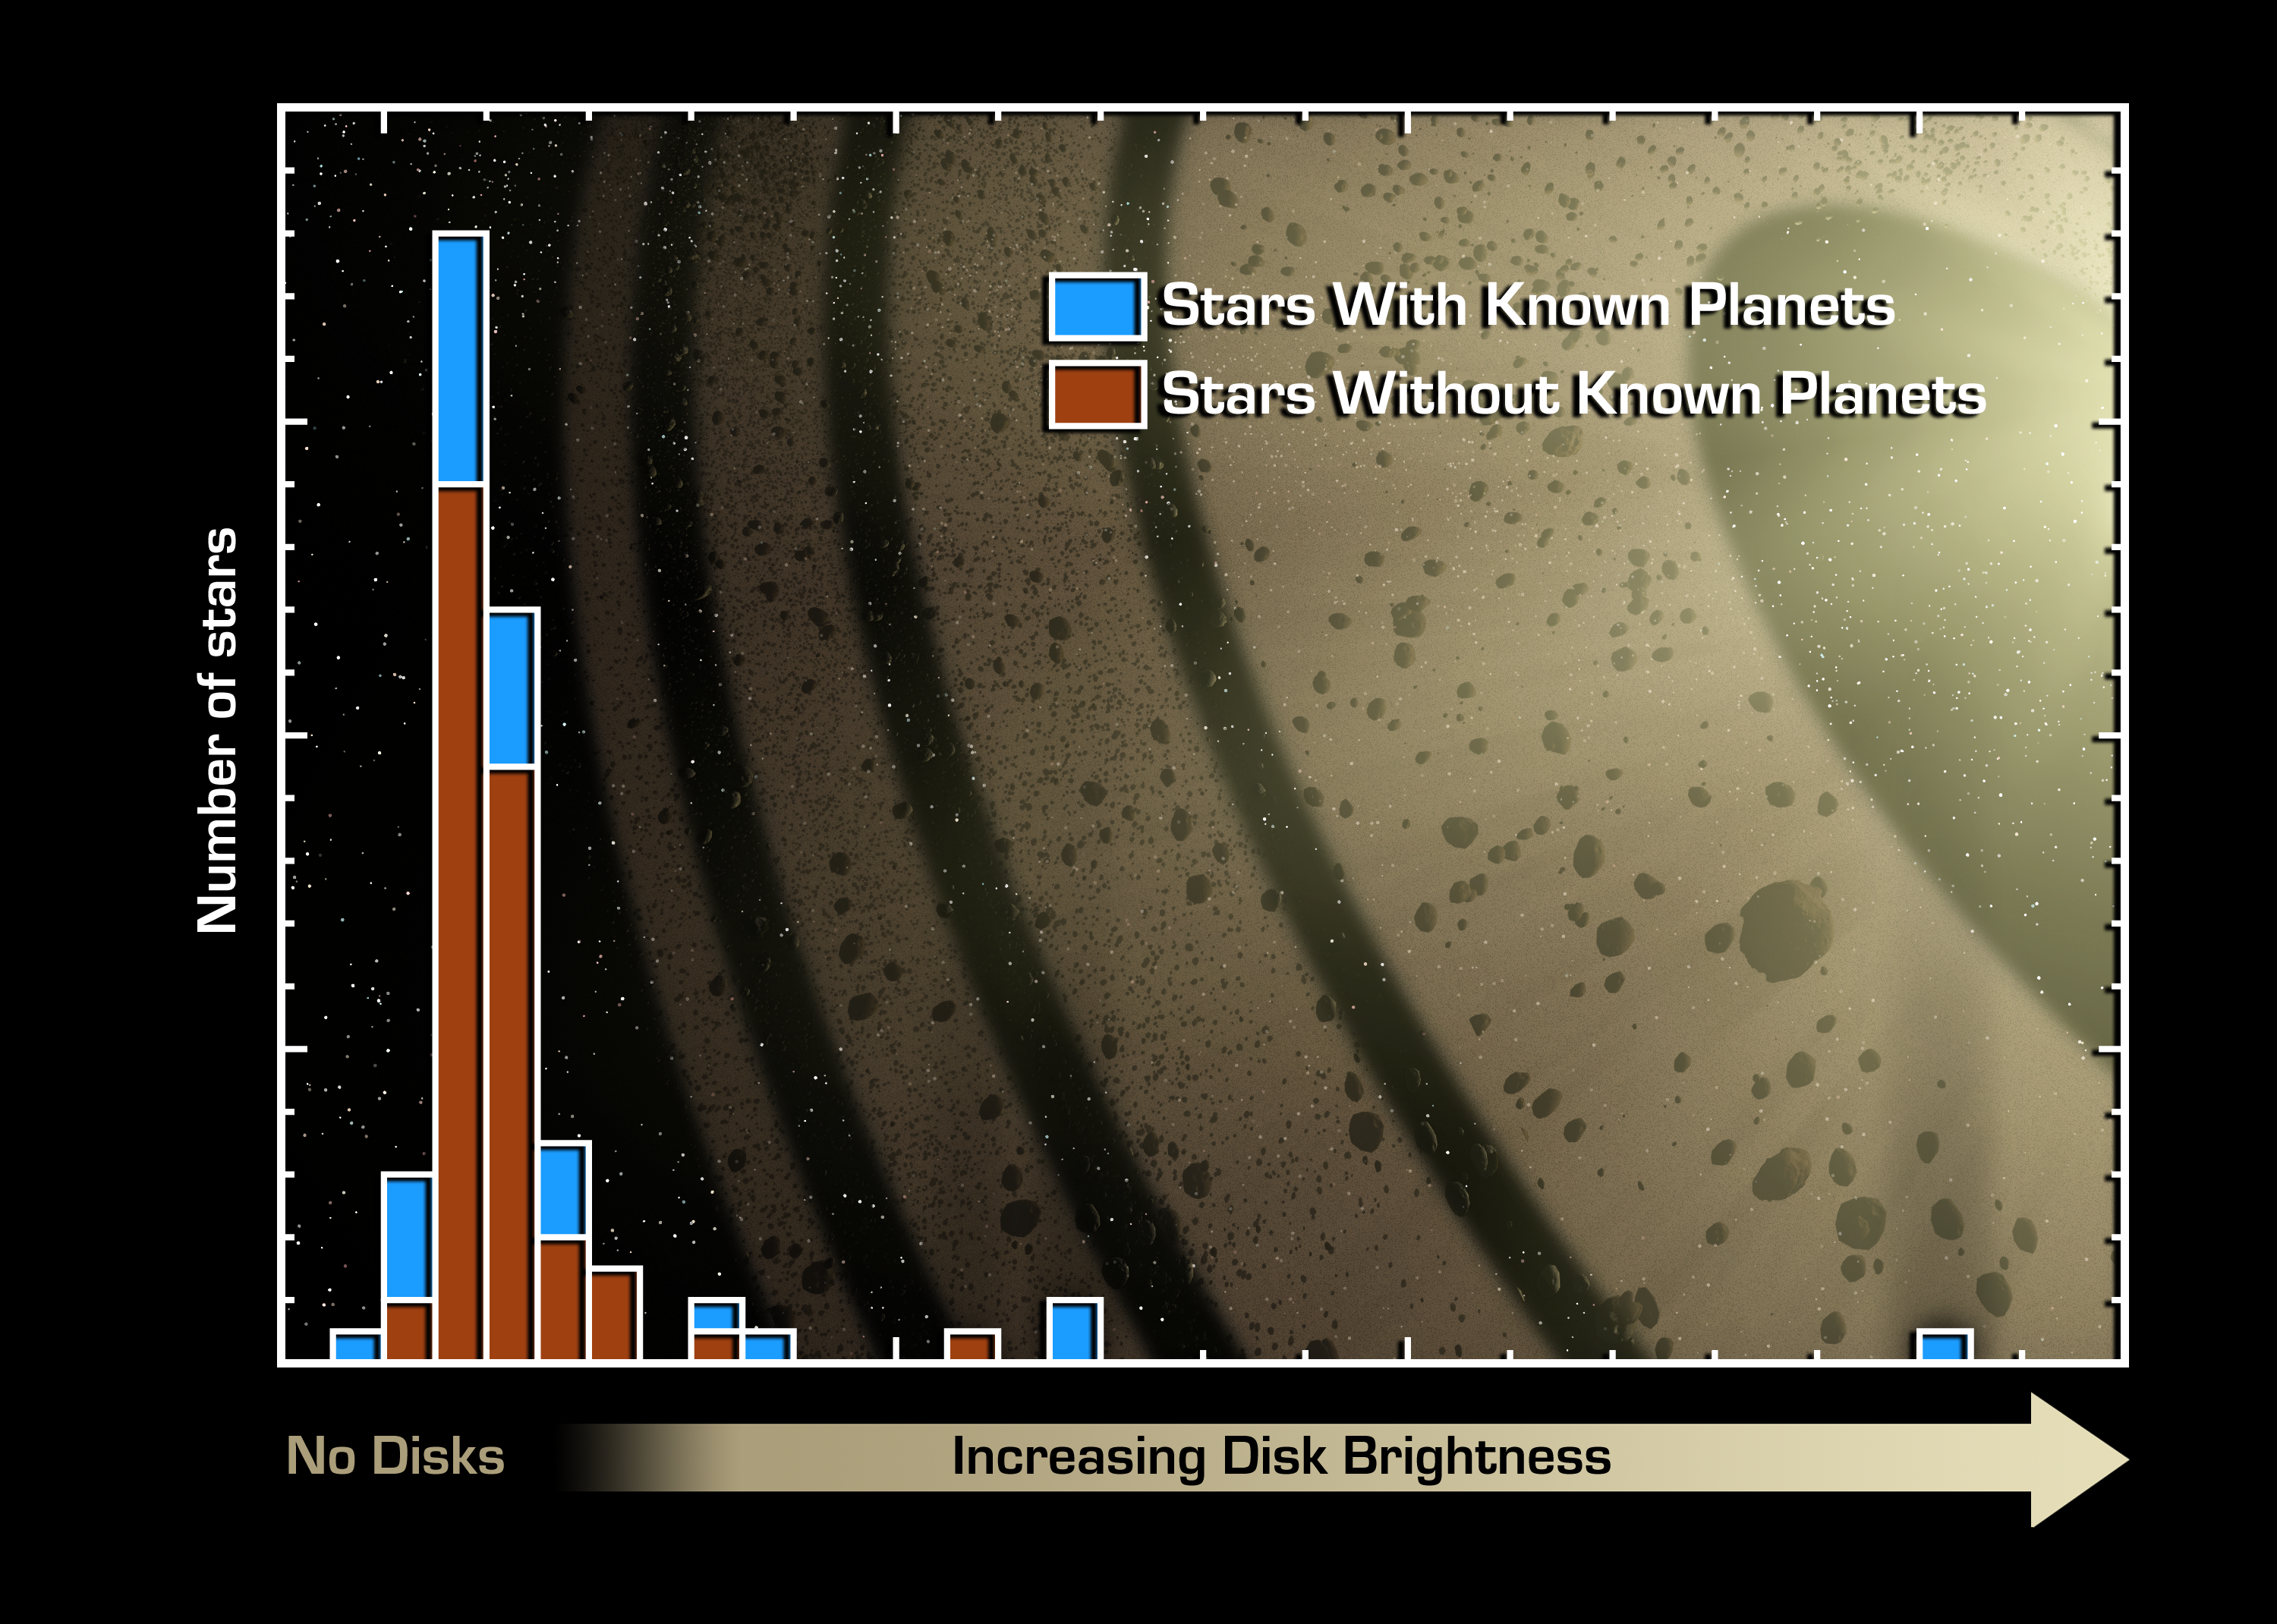

Planets Point to Dust

This graph of data from NASA's Spitzer Space Telescope indicates that stars with known planets (blue) are more likely to have "debris disks" than stars without known planets (red).Debris disks are made up of dust and small rocky bodies, like comets. They are the leftover remnants of the planet-building process. Our solar system has a debris disk called the Kuiper Belt, which is filled primarily with comets. Until now, these disks had not been detected around any stars with known planets.Spitzer sampled 84 stars, 26 with and 58 without known planets. Of the 26 planet-bearing stars, six had disks; of the 58 stars without planets, six had disks. The presence of these debris disks was inferred from the amount of excess infrared light measured at a wavelength of 70 microns, relative to that emitted by the parent star. While most of the observed stars have a ratio near unity, indicating that the 70-micron light is coming from the star itself, several stars show a high degree of excess emission. It is these stars that are surrounded by Kuiper Belt-like debris disks.On the graph, stars with increasingly large disks are located farther to the right. The right side of the graph reveals that four out of the five stars with the highest 70-micron excess are known to have planets.

Credit: NASA/JPL-Caltech/C. Beichman (Caltech)